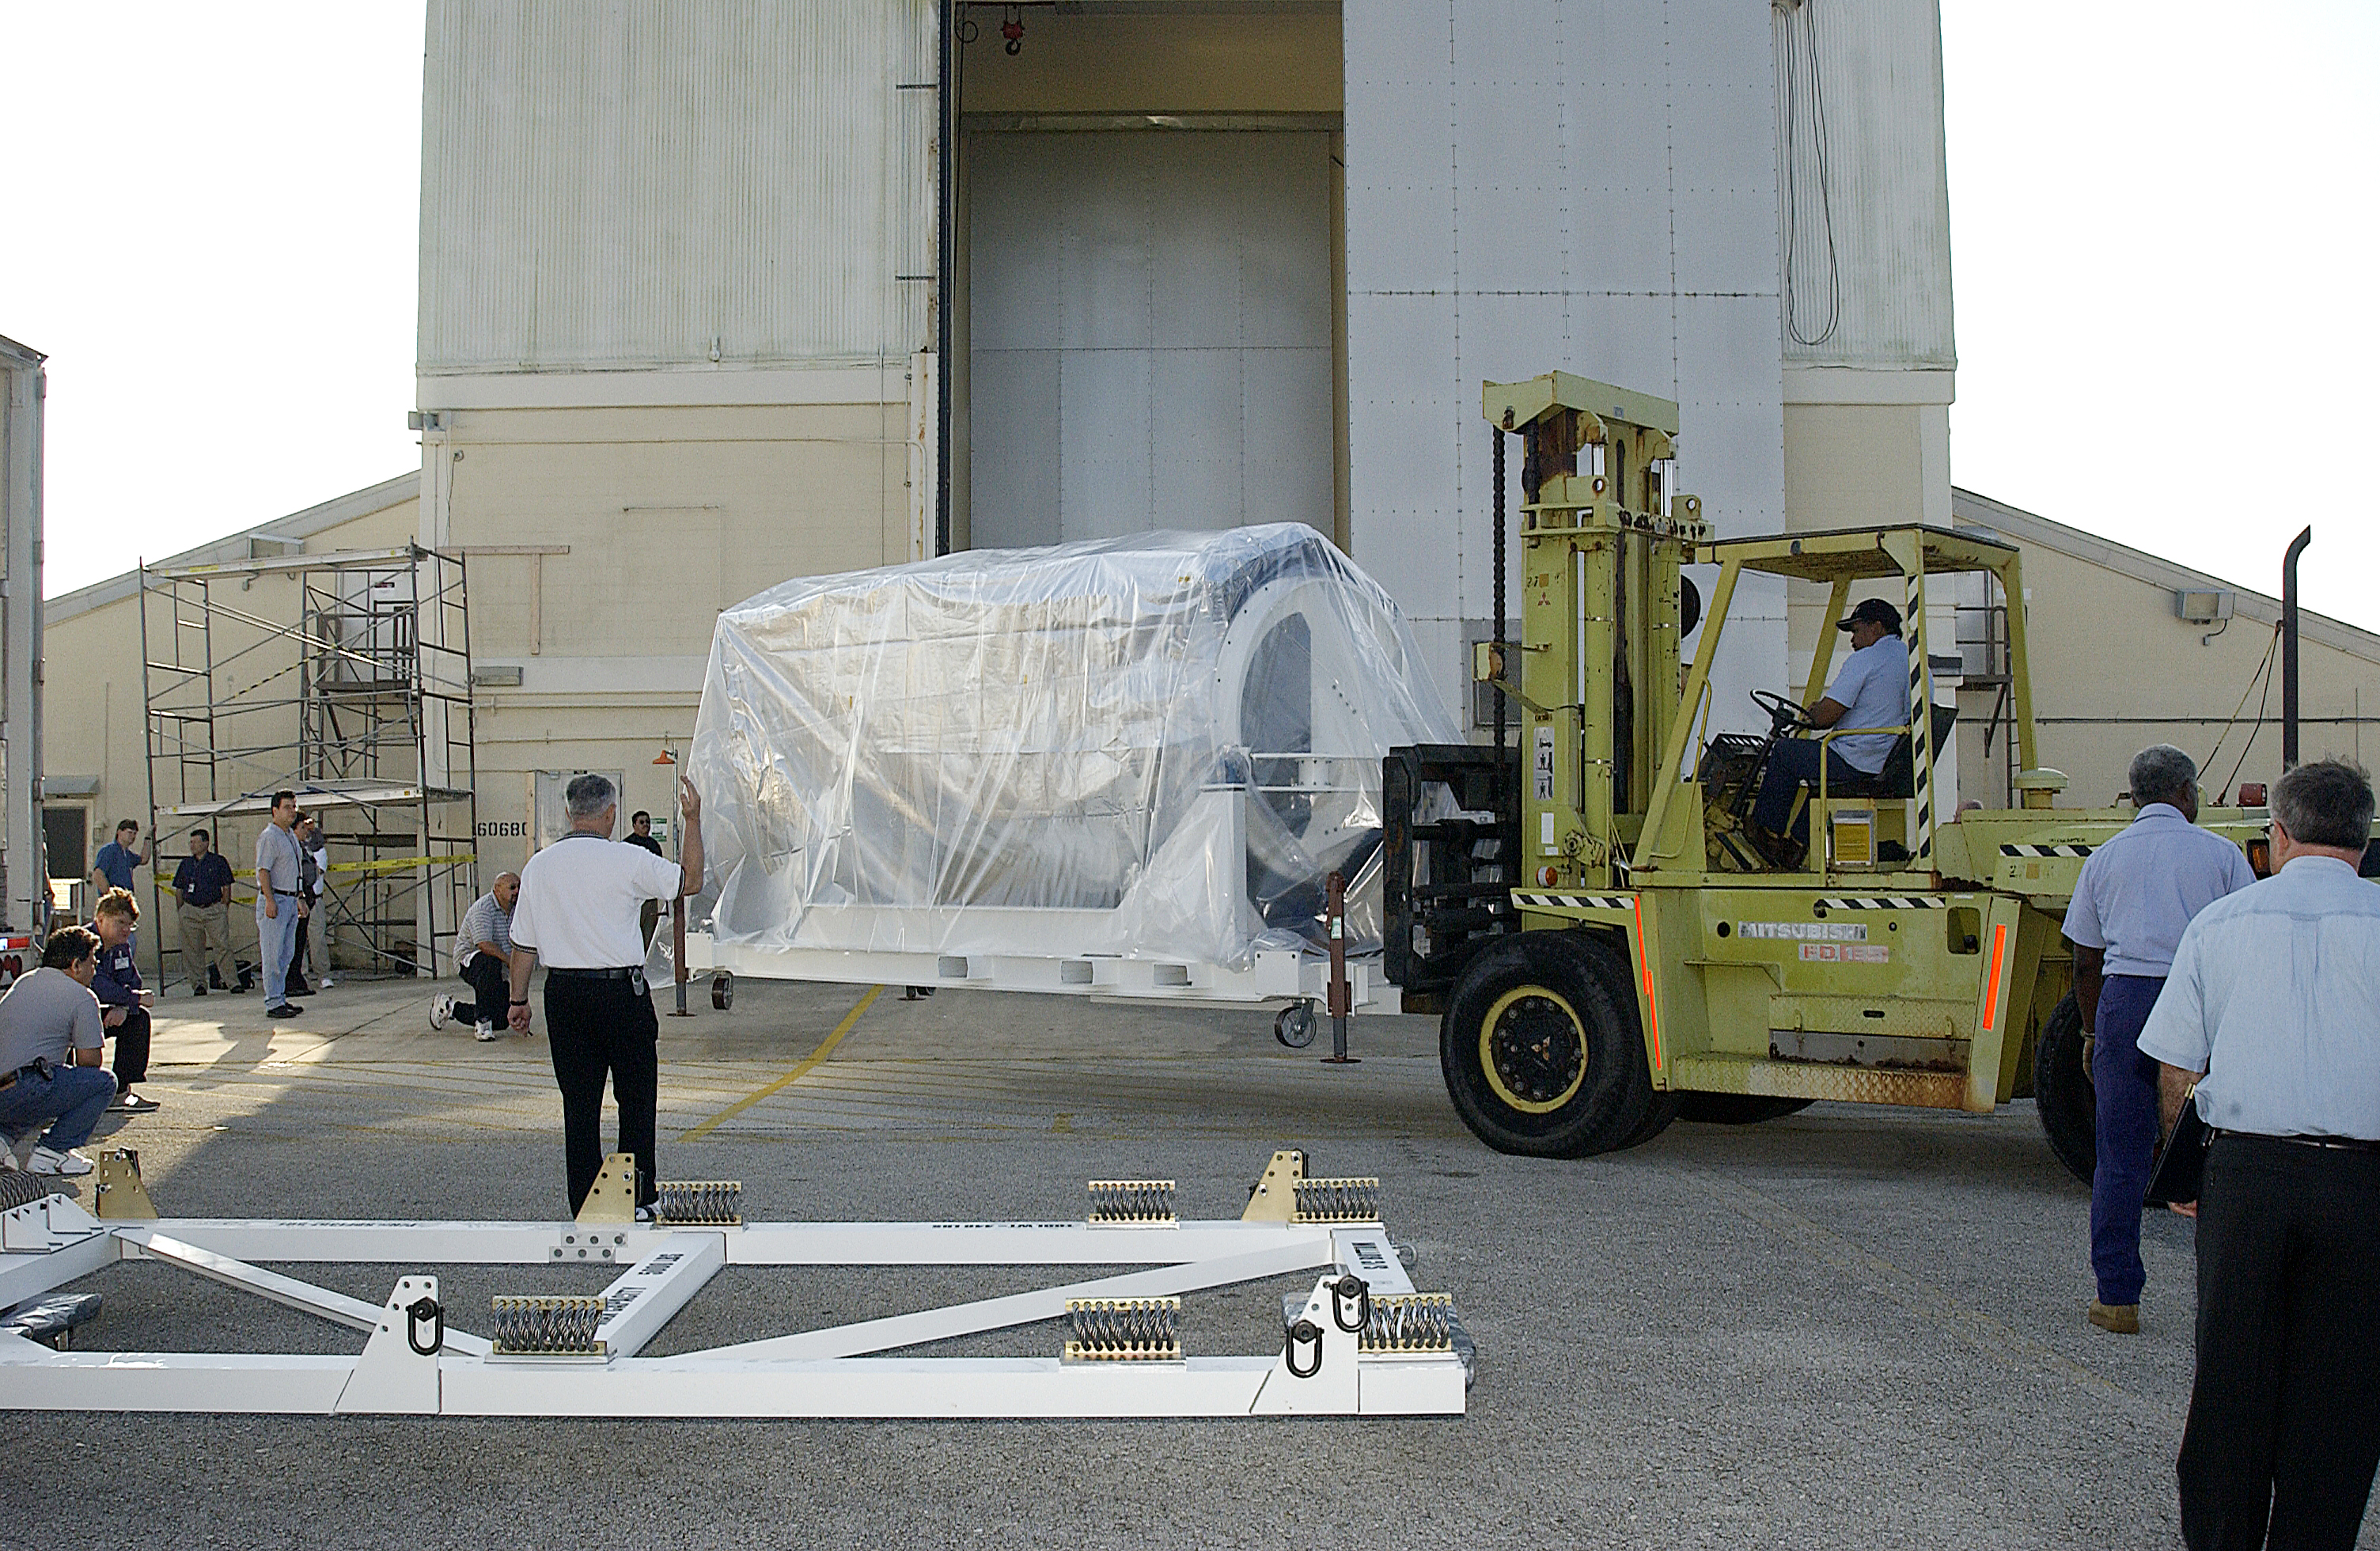

Spitzer Arrives for Launch

Credit: NASA/KSC